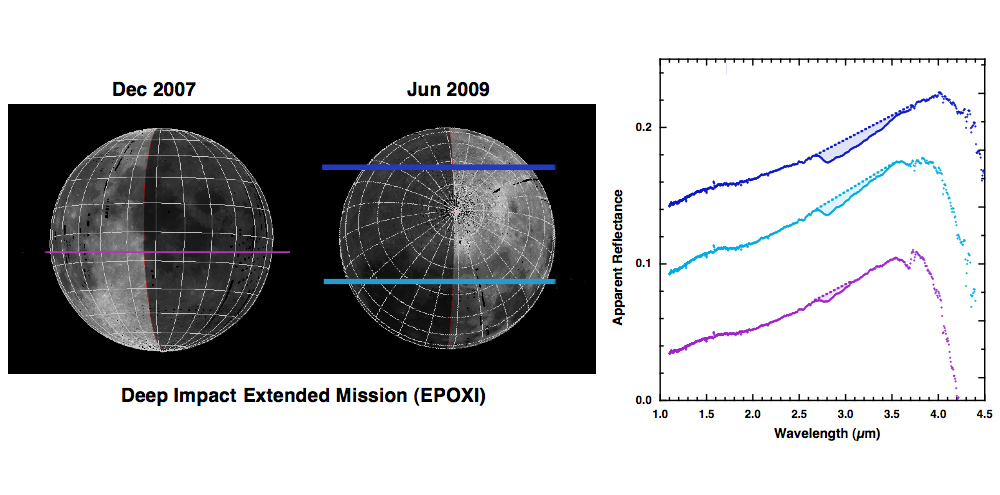

Deep Impact Identifies Water on the Lunar Surface

Since successfully carrying out its spectacular impact experiment at comet Tempel 1 on July 4, 2005, the Deep Impact spacecraft has been on an extended mission, called Epoxi, which culminates in a flyby of comet Hartley 2 on November 4, 2010. En route to the second comet, the spacecraft observed the moon for calibration purposes on several occasions. In June 2009, the northern polar regions were observed and detailed measurements of light from the regions, called spectra, were collected (blue and cyan). These data unambiguously show the signature of water and hydroxyl (hashed regions). The water signature varies in strength; in particular, data acquired over the warm equator in December 2007 have a distinct but weaker signature (purple).

Credit: NASA/JPL-Caltech/University of Maryland